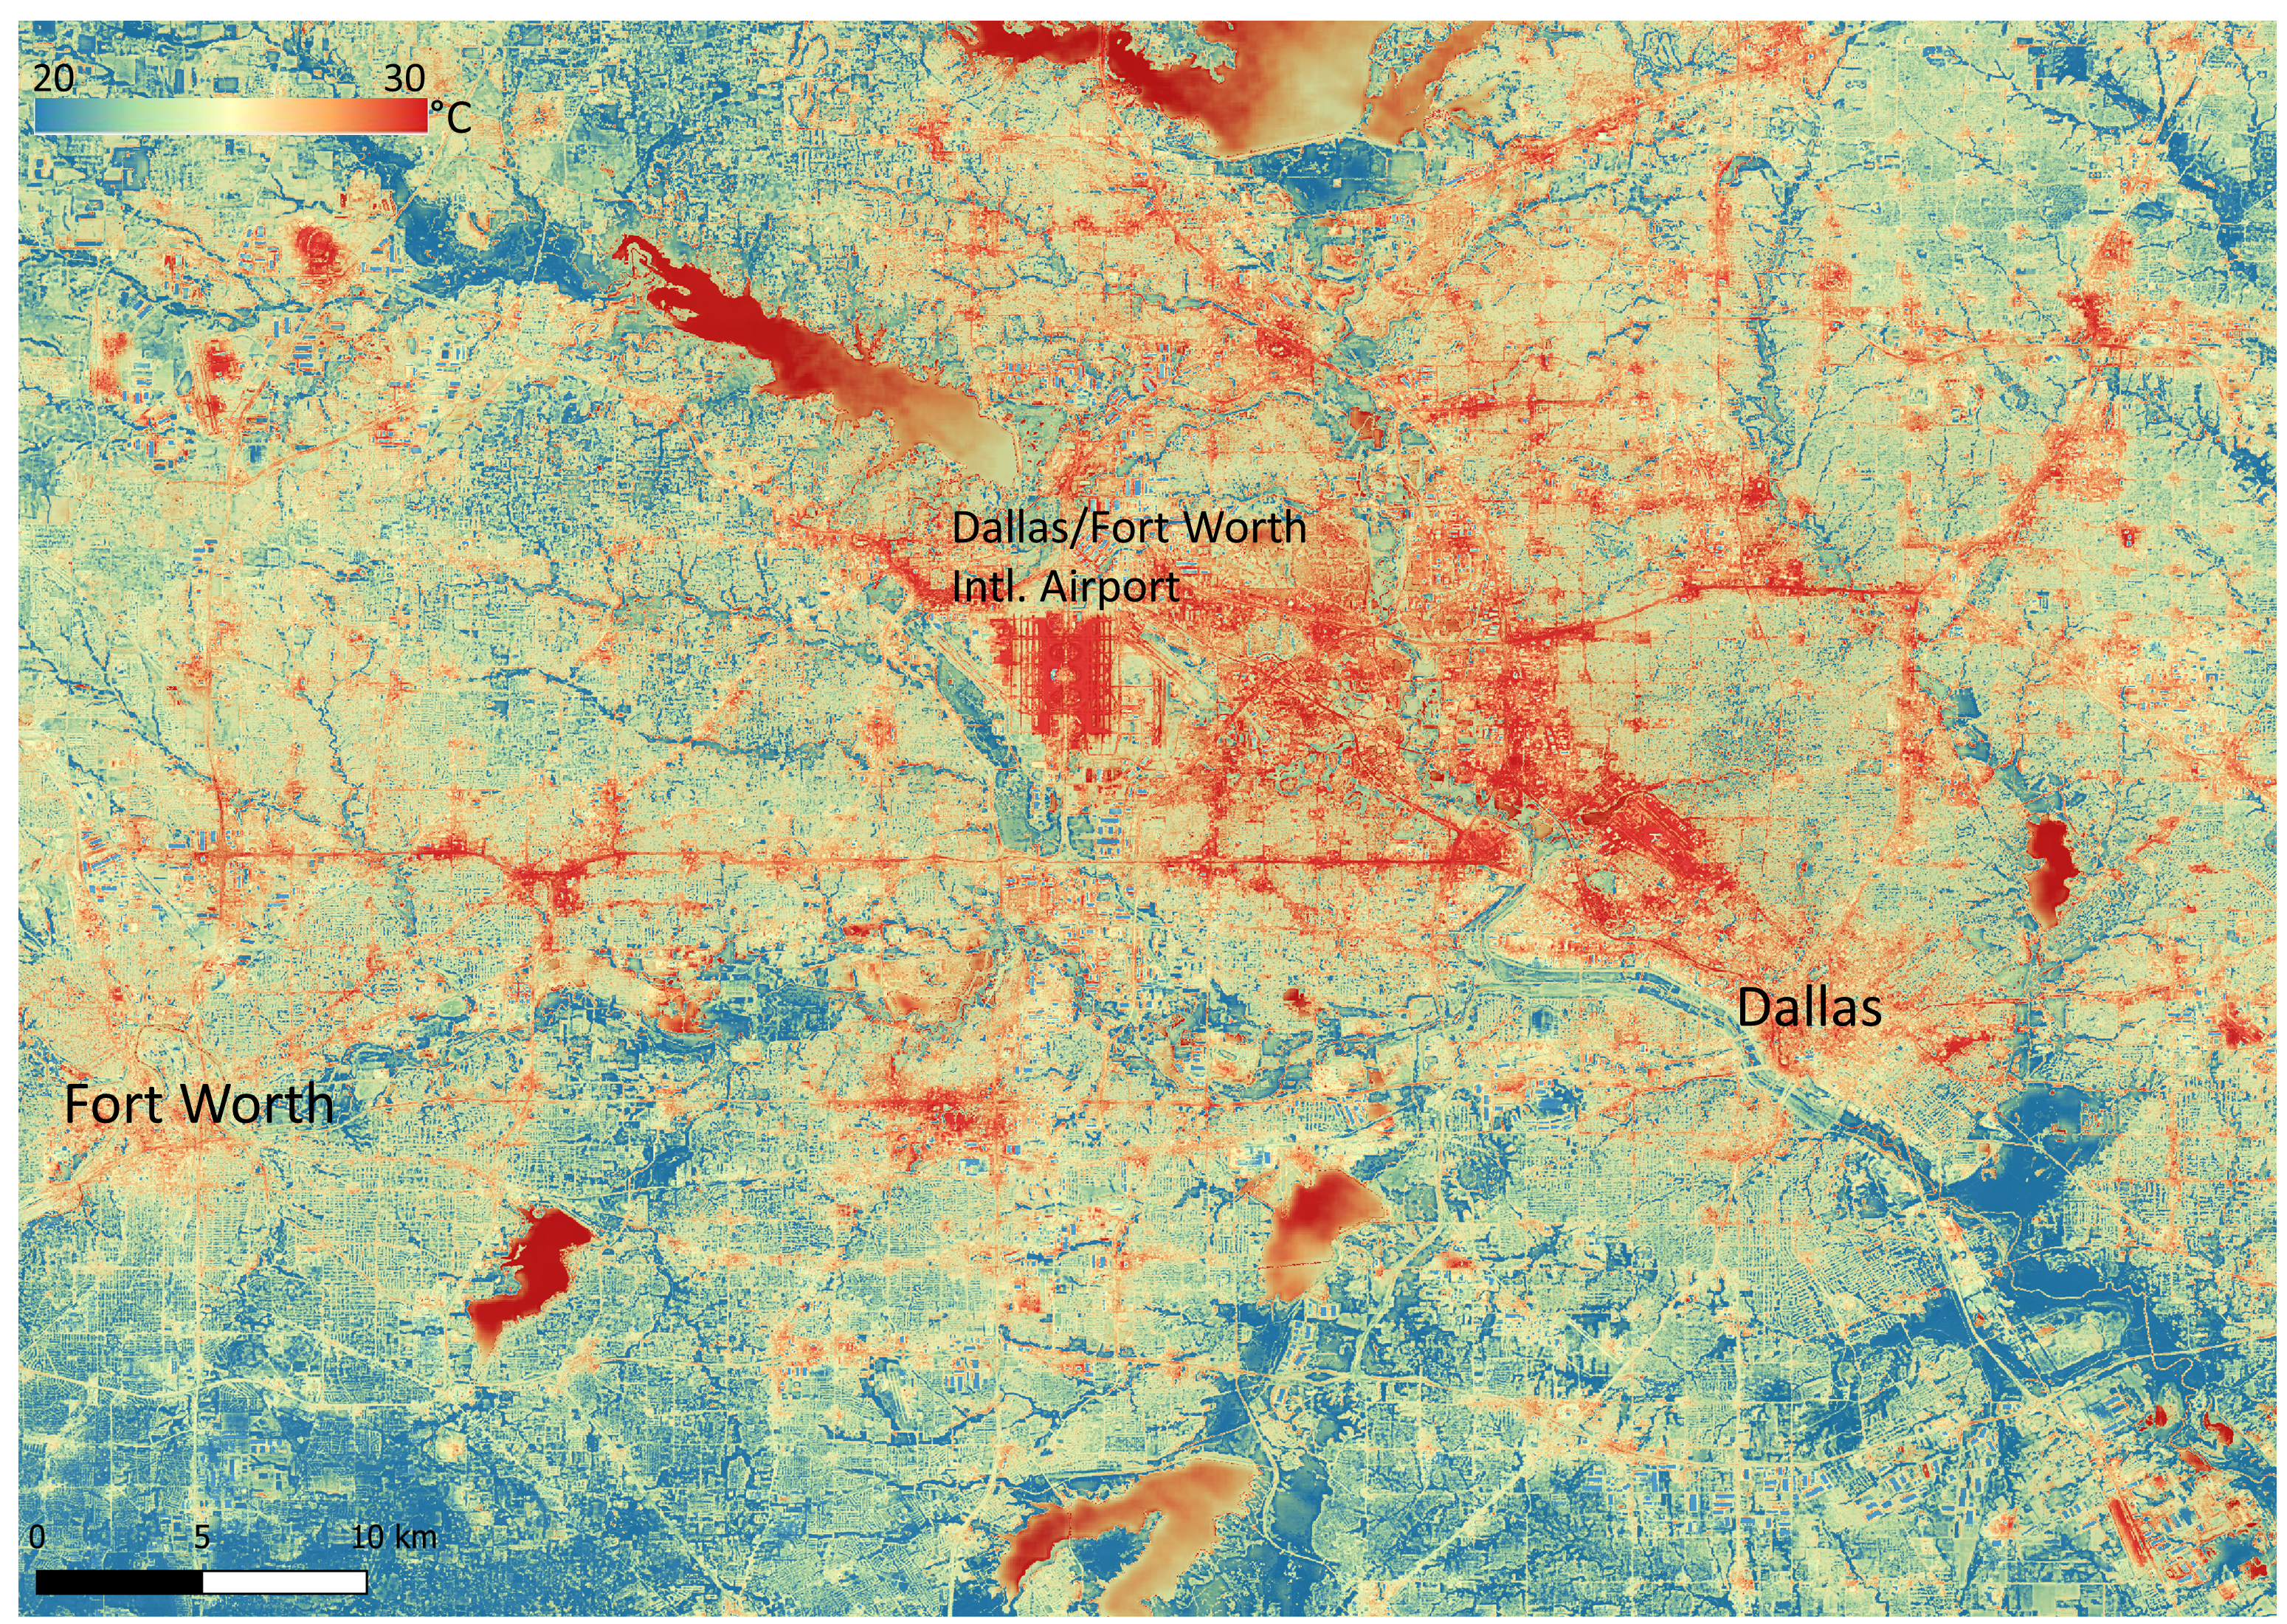

NASA’s ECOSTRESS Shows Heat in Dallas and Fort Worth

NASA’s Ecosystem Spaceborne Thermal Radiometer Experiment on Space Station (ECOSTRESS) instrument recorded this image of ground surface temperatures in Dallas and Fort Worth, Texas, on June 20, 2022, at 7:17 a.m. Central Daylight Time.

Even early in the day, manmade urban surfaces near city centers and transportation networks – streets, roads, and highways shown in red and orange – are warmer than the outskirts by up to 18 degrees Fahrenheit (10 degrees Celsius). The paved surfaces at Dallas/Fort Worth International Airport, shown in red near the top-center of the image, had the warmest temperatures, exceeding 86 F (30 C).

Natural land surfaces such as vegetation and streams in rural areas, shown in green and blue, are cooler than nearby large bodies of water, shown in red and yellow, that tend to retain more heat overnight due to their higher heat capacity.

Cities are usually warmer than open land because of human activities and the materials used in building and construction. Streets are often the hottest part of the built environment due to asphalt paving. Dark-colored surfaces absorb more heat from the Sun than lighter-colored ones; asphalt absorbs up to 95% of solar radiation and retains the heat for hours into the nighttime.

ECOSTRESS measures the temperature of the ground, which is hotter than the air temperature during the daytime. The instrument launched to the space station in 2018. Its primary mission is to identify plants’ thresholds for water use and water stress, giving insight into their ability to adapt to a warming climate. However, ECOSTRESS is also useful for documenting other heat-related phenomena, like patterns of heat absorption and retention. Its high-resolution images, with a pixel size of about 225 feet (70 meters) by 125 feet (38 meters), are a powerful tool for understanding our environment.

NASA’s Jet Propulsion Laboratory in Southern California built and manages the ECOSTRESS mission for the Earth Science Division in the Science Mission Directorate at NASA Headquarters in Washington. ECOSTRESS is an Earth Venture Instrument mission; the program is managed by NASA’s Earth System Science Pathfinder program at NASA’s Langley Research Center in Hampton, Virginia.

Credit: NASA/JPL-Caltech